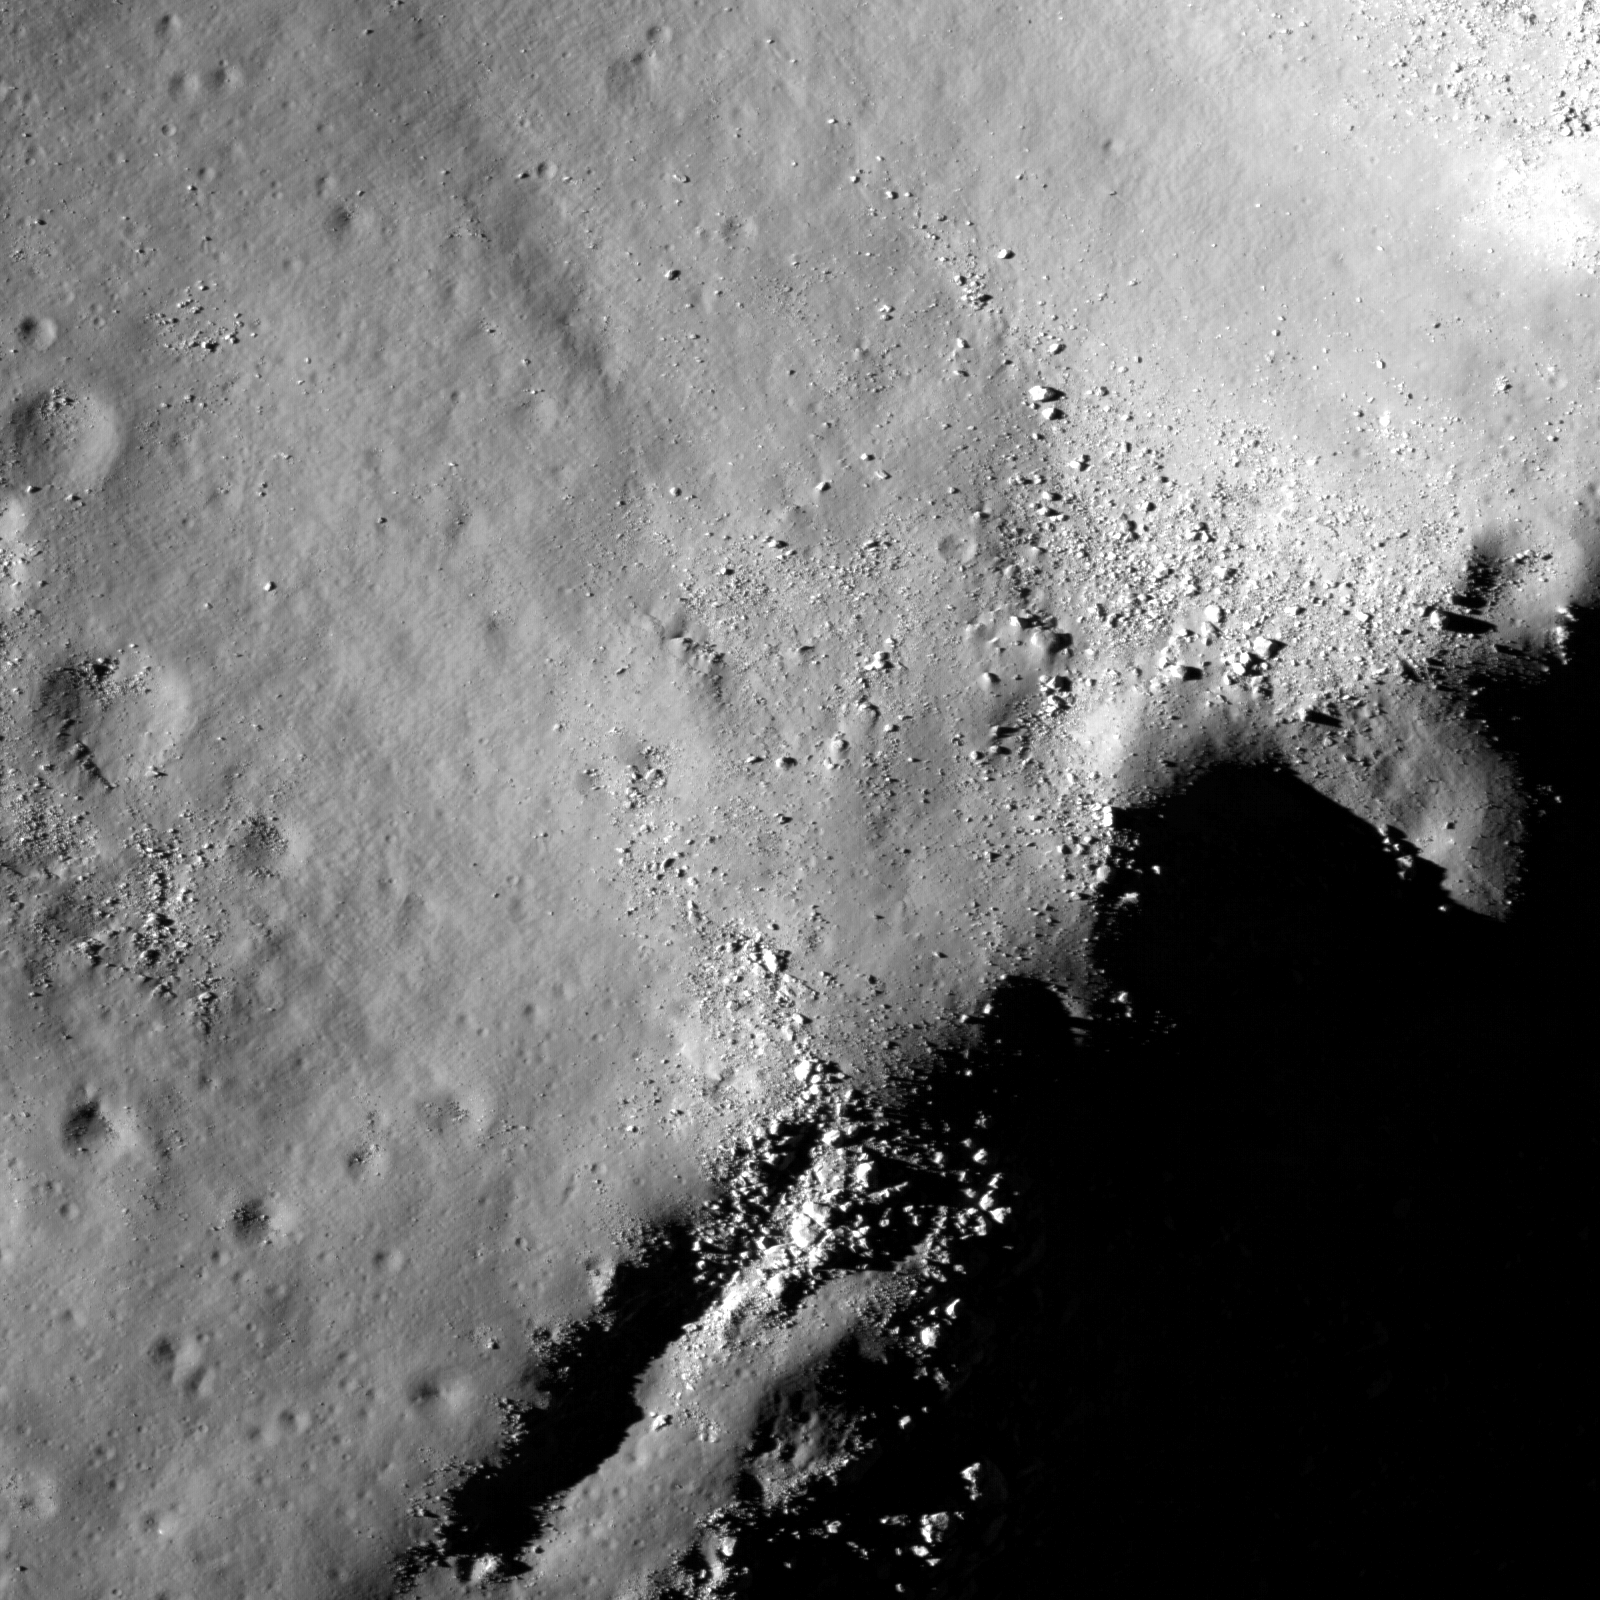

Uplift, Boulders of Tsiolkovskiy

Boulders perched on the summit of the central peak of Tsiolkovskiy crater. Tsiolkovskiy (185 km diameter) is a spectacular example of complex impact crater. It has a terraced rim, a central peak, and a floor flooded with mare basalts. Impact events release tremendous amounts of energy and result in very dynamic changes in the local landscape. Just after the initial impact, the central peak was uplifted from lower crustal rock, forming a giant mountain in the middle of the crater. Later large and small pieces of that uplifted rock rolled down and accumulated at the base of the slope — just waiting for future lunar explorers to examine. This strategy was used by the Apollo 17 astronauts as an easy way to sample nearby mountain tops without having to climb to the top. Frequently it is easy to see where a boulder came from by following its tracks, a great clue to geologists reconstructing the local geology. The largest boulder in this image is about 40 meters wide – half as big as a soccer field! The dark area in the lower right is the tip of enormous shadow cast by the central peak. Scroll north in the full image, and you will find the contact where the later-formed lavas pooled at the base of the peak. Even though the central peak formed before the mare, it has fewer craters due to its steep slope which tends to slump and slide erasing small craters. In this case, that’s an apparent violation of the rule that older surfaces have more craters!

NASA’s Goddard Space Flight Center built and manages the mission for the Exploration Systems Mission Directorate at NASA Headquarters in Washington. The Lunar Reconnaissance Orbiter Camera was designed to acquire data for landing site certification and to conduct polar illumination studies and global mapping. Operated by Arizona State University, the LROC facility is part of the School of Earth and Space Exploration (SESE). LROC consists of a pair of narrow-angle cameras (NAC) and a single wide-angle camera (WAC). The mission is expected to return over 70 terabytes of image data.

Credit: NASA/GSFC/Arizona State University